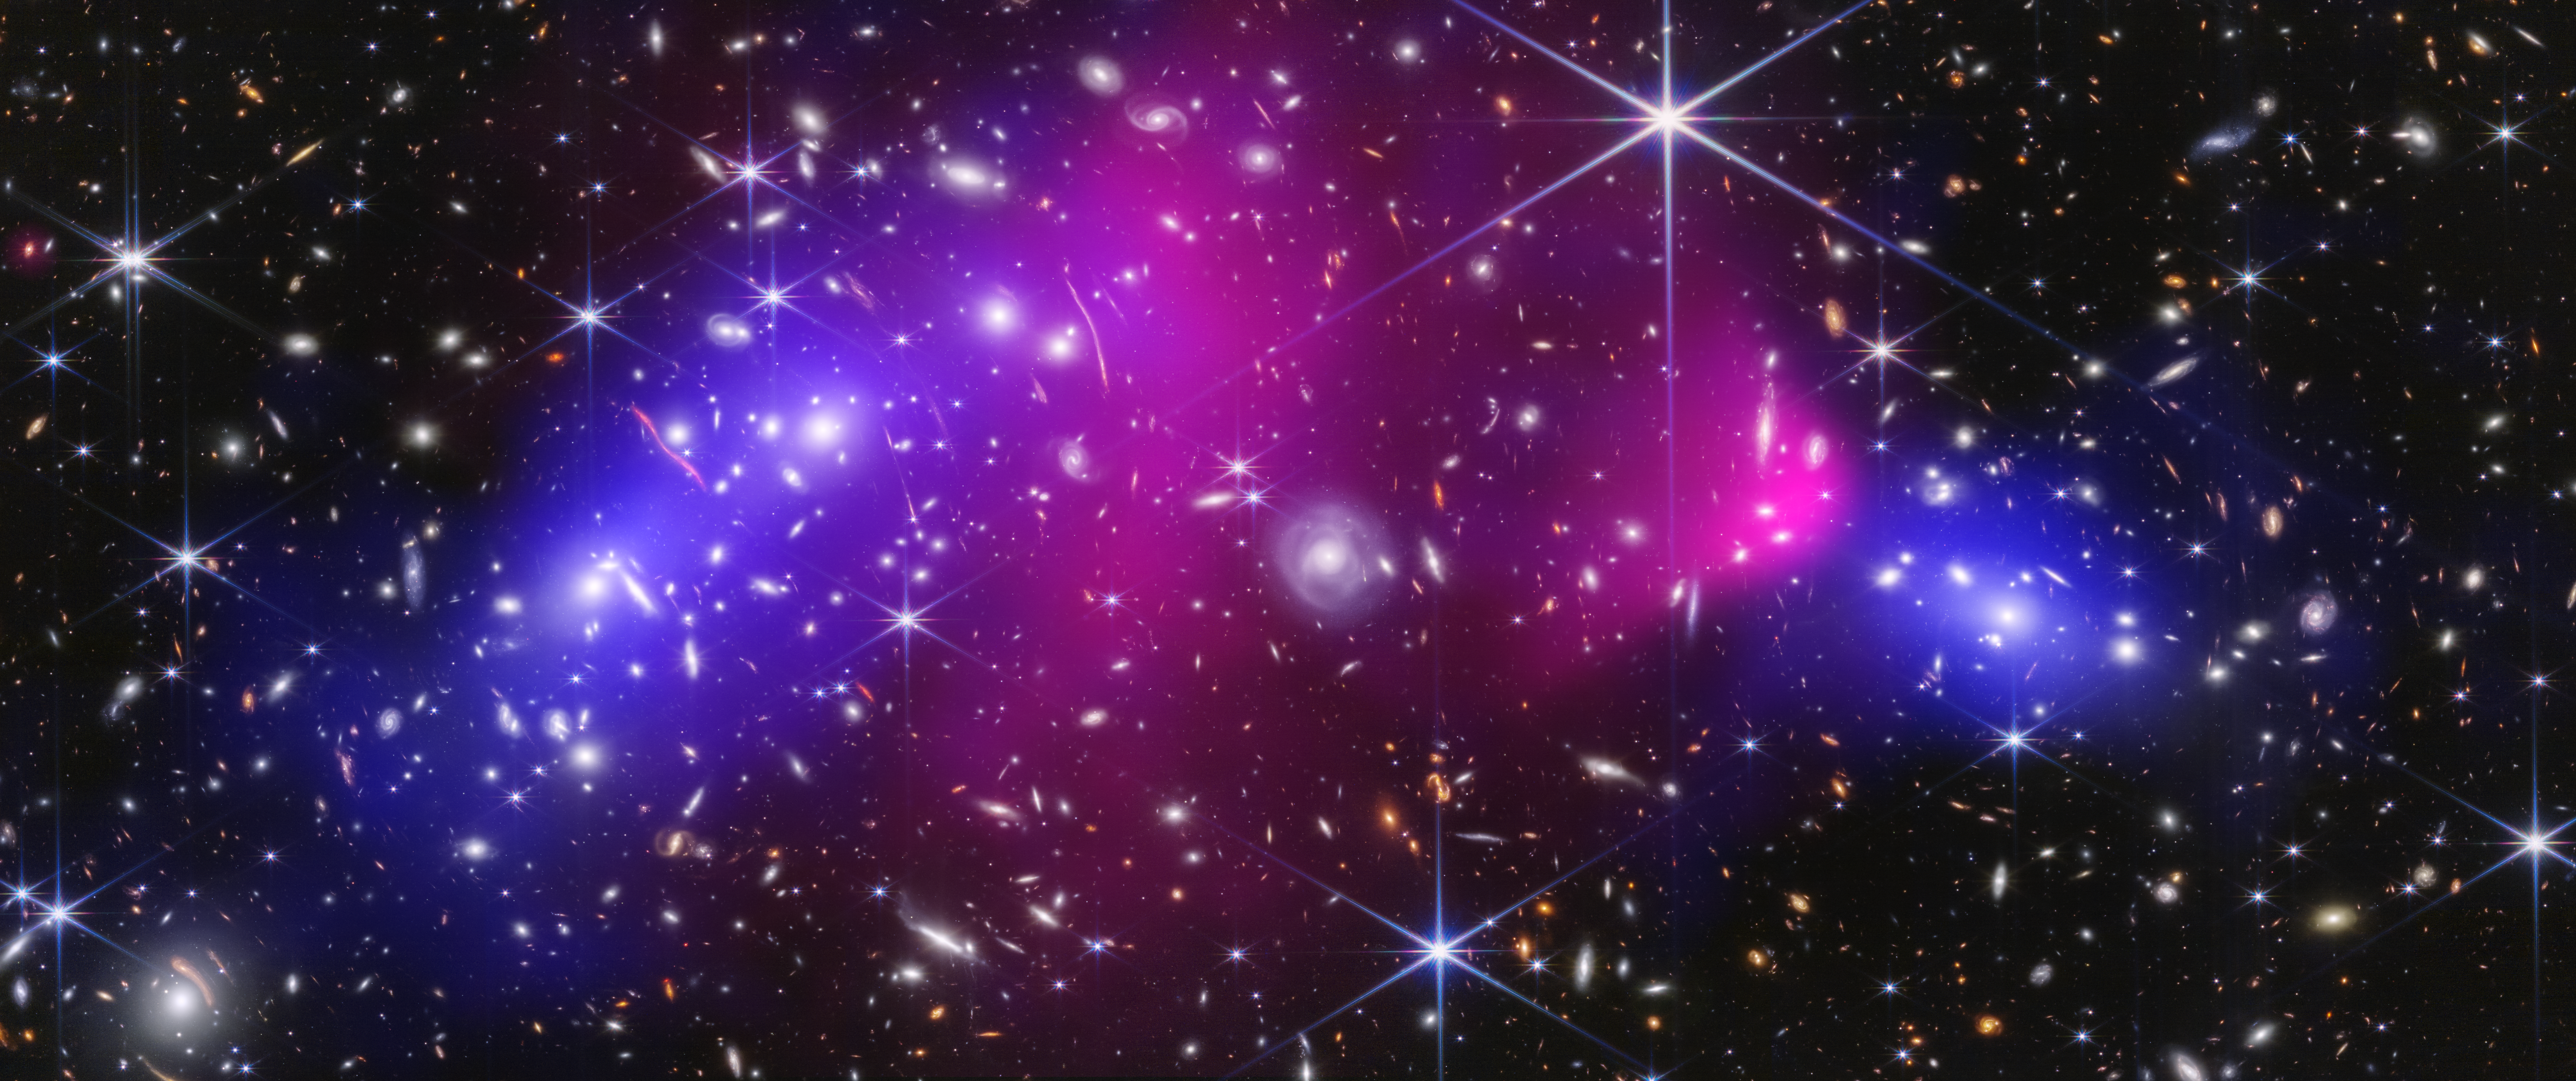

Bullet Cluster (Webb and Chandra Image)

This is the central region of the Bullet Cluster, which is made up of two massive galaxy clusters. The vast number of galaxies and foreground stars in the image were captured by NASA’s James Webb Space Telescope in near-infrared light. Glowing, hot X-rays captured by NASA’s Chandra X-ray Observatory appear in pink. The blue represents the dark matter, which was precisely mapped by researchers with Webb’s detailed imaging. Normally, gas, dust, stars, and dark matter are combined into galaxies, even when they are gravitationally bound within larger groups known as galaxy clusters. The Bullet Cluster is unusual in that the intracluster gas and dark matter are separated, offering further evidence in support of dark matter. (See the defined galaxy clusters within the dashed circles.)

Credit: Image: NASA, ESA, CSA, STScI, CXC; Science: James Jee (Yonsei University, UC Davis), Sangjun Cha (Yonsei University), Kyle Finner (Caltech/IPAC)